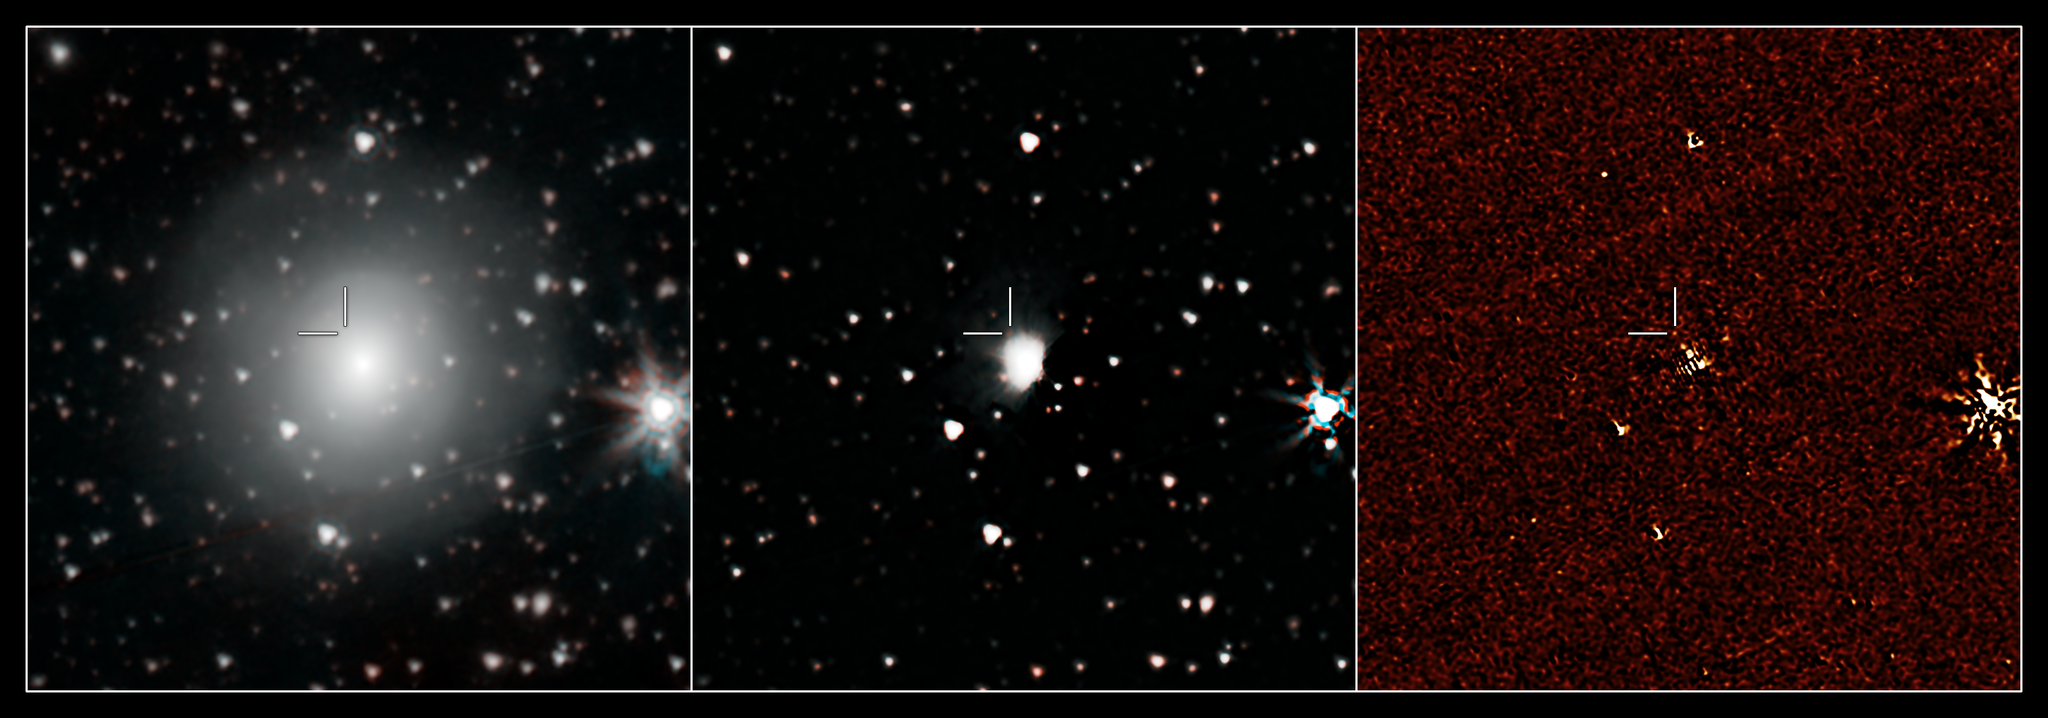

Spitzer Observes Neutron Star Collision

Figure 1

NASA’s Spitzer Space Telescope has provisionally detected the faint afterglow of the explosive merger of two neutron stars in the galaxy NGC 4993. The event, labeled GW170817, was initially detected in gravitational waves and gamma rays. Subsequent observations by dozens of telescopes have monitored its afterglow across the entire spectrum of light. The event is located about 130 million light-years from Earth.

Spitzer’s observation on September 29, 2017, came late in the game, just over 6 weeks after the event was first seen. But if this weak detection is verified, it will play an important role in helping astronomers understand how many of the heaviest elements in the periodic table are created in explosive neutron star mergers.

The left panel is a color composite of the 3.6 and 4.5 micron channels of the Spitzer IRAC instrument, rendered in cyan and red. The center panel is a median-filtered color composite showing a faint red dot at the known location of the event. The right panel shows the residual 4.5 micron data after subtracting out the light of the galaxy using an archival image that predates the event.

NASA’s Jet Propulsion Laboratory, Pasadena, California, manages the Spitzer Space Telescope mission for NASA’s Science Mission Directorate, Washington. Science operations are conducted at the Spitzer Science Center at Caltech in Pasadena, California. Spacecraft operations are based at Lockheed Martin Space Systems Company, Littleton, Colorado. Data are archived at the Infrared Science Archive housed at the Infrared Processing and Analysis Center at Caltech. Caltech manages JPL for NASA.

Credit: NASA/JPL-Caltech